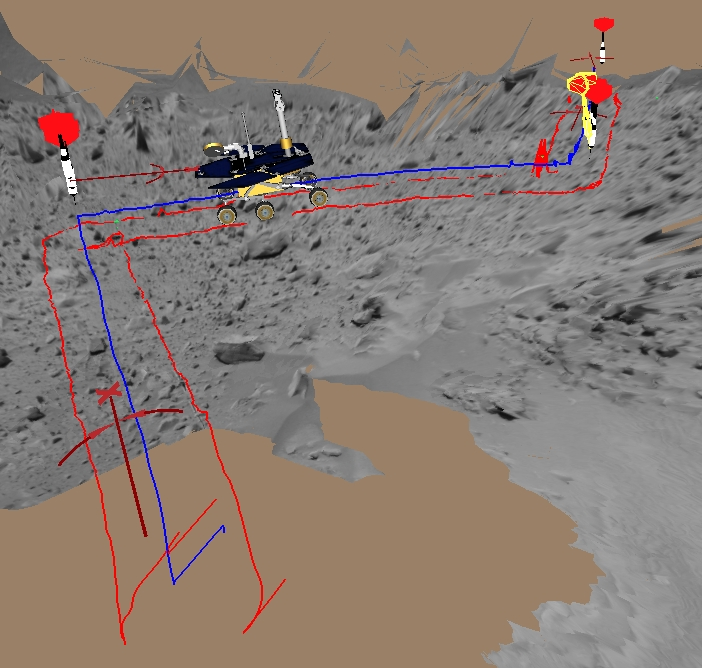

A Steep Climb

This image shows a screenshot from software used by engineers to drive the Mars Exploration Rover Spirit up toward the rim of the crater dubbed “Bonneville.” The software simulates the rover’s movements across the martian terrain, helping to plot a safe course. The virtual 3-D world around the rover is built from images taken by Spirit’s stereo navigation cameras. Regions for which the rover has not yet acquired 3-D data are represented in beige. The red darts show target destinations. Red lines indicate the path the rover’s wheels will follow to reach the target, and the blue line denotes the path of the rover’s “belly button,” as engineers like to call it.

In this picture, Spirit is parked at its present location 16 meters (52 feet) away from the crater’s rim. Later today, it will drive the rest of the way to “Bonneville.”

Credit: NASA/JPL